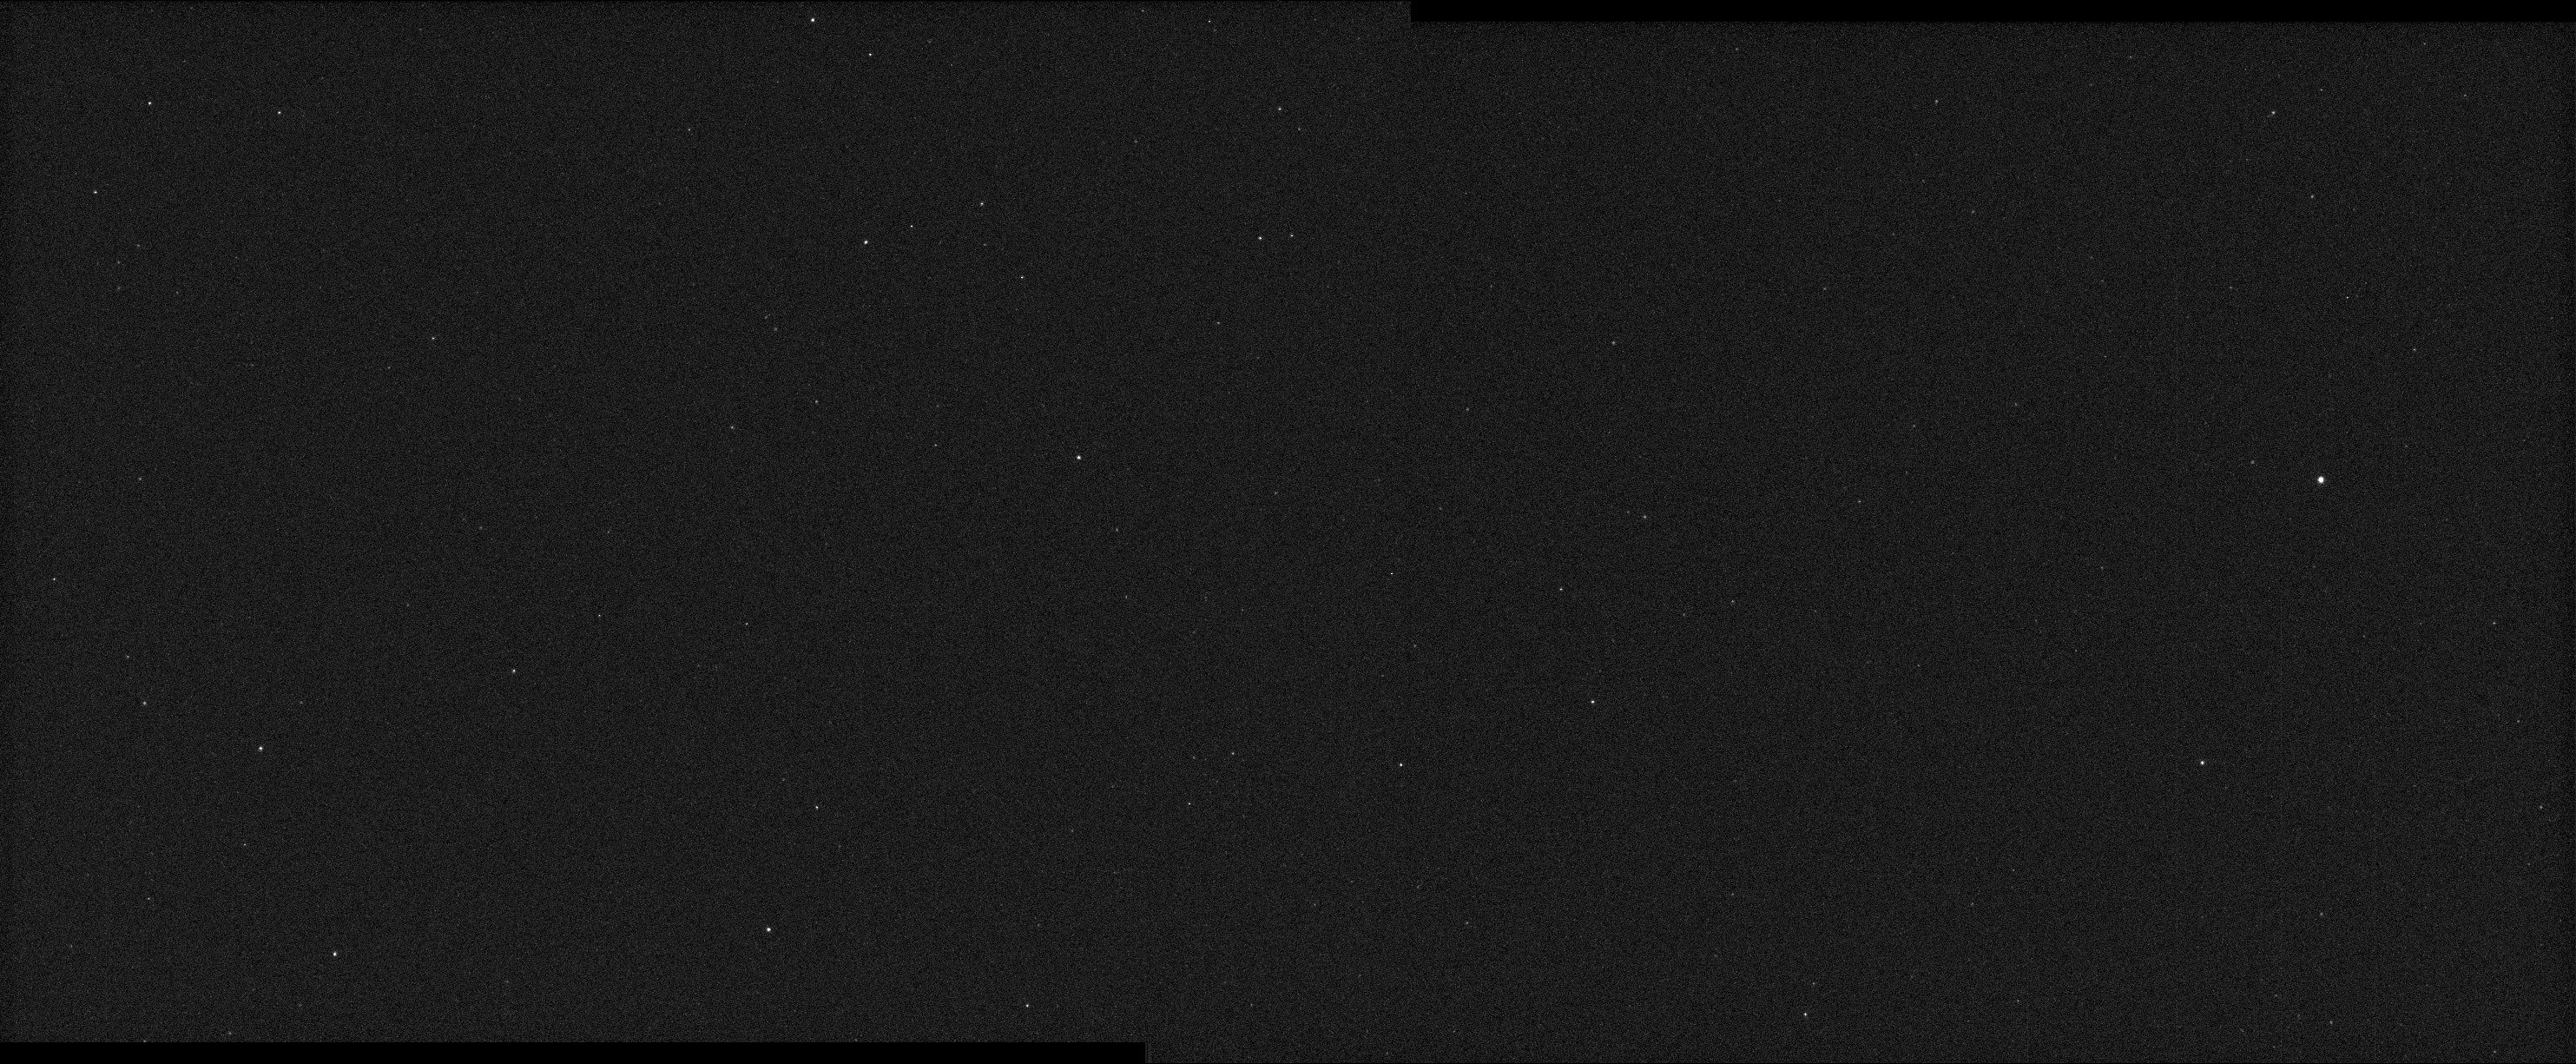

First Images From NASA’s Psyche

This mosaic was made from “first light” images acquired by both of the cameras on NASA’s Psyche spacecraft on Dec. 4, 2023. The field of view of this mosaic is about 8 degrees wide by 3.5 degrees tall. The images were acquired using the camera’s clear or “broadband” filter and an exposure time of six seconds. Imager A took the left half of the mosaic; Imager B took the right half.

The images are raw data that have not been calibrated other than having the background (or bias signal) subtracted. The stars imaged here are in a region of the sky in the constellation Pisces that happens to have very few bright stars. This region was photographed because that’s where the cameras happened to be pointed for this first simple functional imaging test.

The brightest star seen here is called mu Pisces, seen at far right and labeled mu Piscium. It has an astronomical magnitude – a measure of the brightness of an astronomical object – of 4.9. The other stars noted have magnitudes between 7 and 9. (Lower astronomical magnitudes signify brighter stars.)

Figure A is an annotated version of the image with stars labeled.

Future imaging tests will target specific bright stars and bright star clusters, as well as Mars, for calibration purposes.

Credit: NASA/JPL-Caltech/ASU